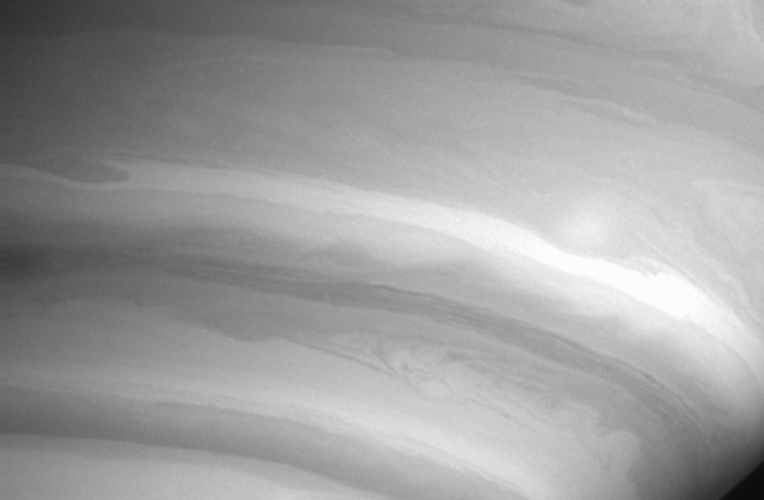

Lanes of Air

This Cassini image shows mesmerizing detail in the swirls and ribbons of air in Saturn’s atmosphere. The view was obtained at a distance of 8.5 million kilometers (5.3 million miles) from Saturn and is but a taste of what the spacecraft’s powerful cameras will show when Cassini draws nearer to the planet. The limb of the planet is visible at lower right.

The image was taken with the Cassini spacecraft narrow angle camera on Sept. 15, 2004, through a filter sensitive to wavelengths of infrared light. The image scale is 101 kilometers (63 miles) per pixel. The image was magnified by a factor of two and slightly contrast enhanced to improve visibility of features in the atmosphere.

The Cassini-Huygens mission is a cooperative project of NASA, the European Space Agency and the Italian Space Agency. The Jet Propulsion Laboratory, a division of the California Institute of Technology in Pasadena, manages the Cassini-Huygens mission for NASA’s Office of Space Science, Washington, D.C. The Cassini orbiter and its two onboard cameras, were designed, developed and assembled at JPL. The imaging team is based at the Space Science Institute, Boulder, Colo.

Credit: NASA/JPL/Space Science Institute